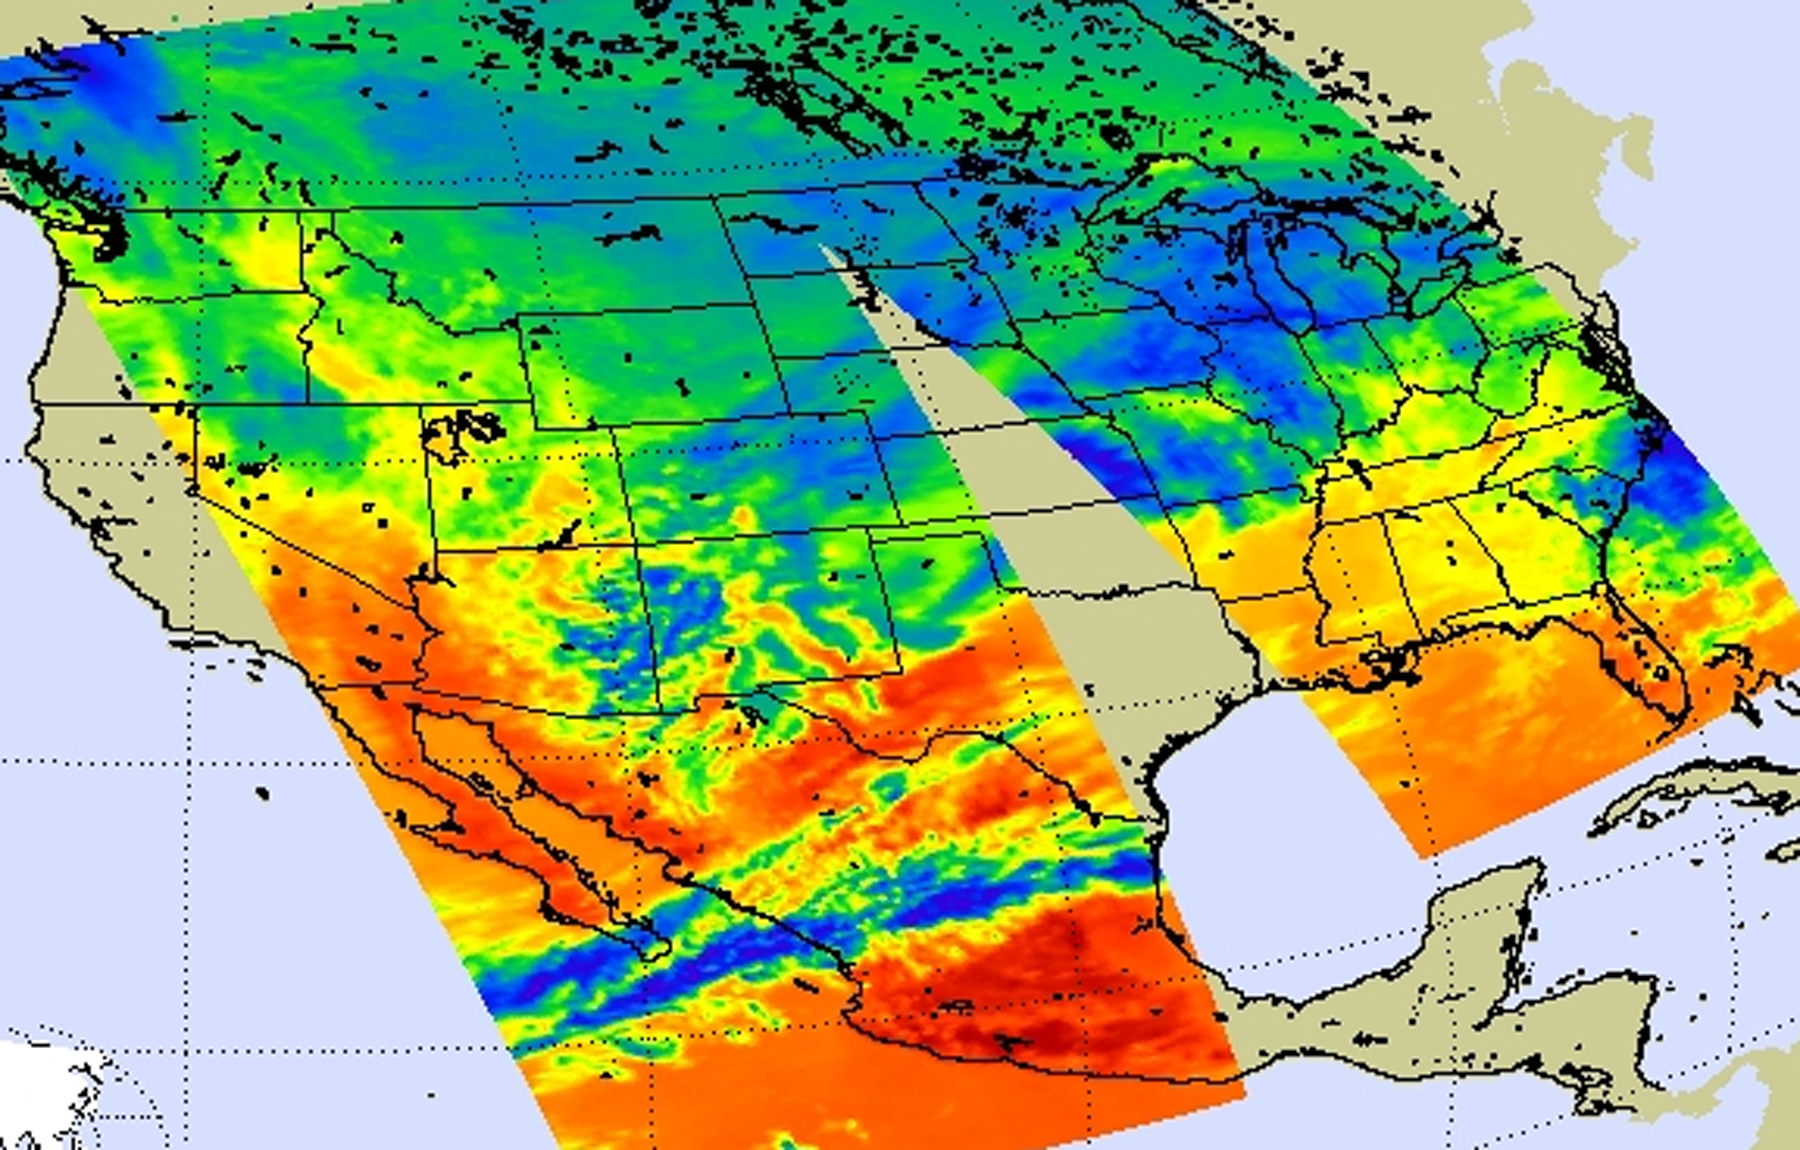

NASA’s AIRS Instrument Captures Data on Monster Winter Storm Affecting 30 States

Visible Image

On Jan. 31, 2011, the Atmospheric Infrared Sounder (AIRS) instrument aboard NASA’s Aqua satellite captured infrared imagery of the one of the largest winter storms since the 1950s, affecting 30 U.S. states with snow, sleet, and rain, including freezing rain. The image, a composite of AIRS data swaths, shows the early stages of the developing storm in the plains and Midwestern states, highlighting a preponderance of cold air in Canada and the northern U.S.

A visible image (Figure 1) created from AIRS data on Jan. 31 shows thickening clouds along a developing intense front in the plains and Midwestern states that would produce excessive snow, freezing rain, sleet and wind. The associated low pressure area guiding the storm was forecast to slide from Texas through the Mississippi Valley, Ohio Valley and then into New England.

About AIRS
The Atmospheric Infrared Sounder, AIRS, in conjunction with the Advanced Microwave Sounding Unit, AMSU, senses emitted infrared and microwave radiation from Earth to provide a three-dimensional look at Earth’s weather and climate. Working in tandem, the two instruments make simultaneous observations all the way down to Earth’s surface, even in the presence of heavy clouds. With more than 2,000 channels sensing different regions of the atmosphere, the system creates a global, three-dimensional map of atmospheric temperature and humidity, cloud amounts and heights, greenhouse gas concentrations, and many other atmospheric phenomena. Launched into Earth orbit in 2002, the AIRS and AMSU instruments fly onboard NASA’s Aqua spacecraft and are managed by NASA’s Jet Propulsion Laboratory in Pasadena, Calif., under contract to NASA. JPL is a division of the California Institute of Technology in Pasadena.

Credit: NASA/JPL